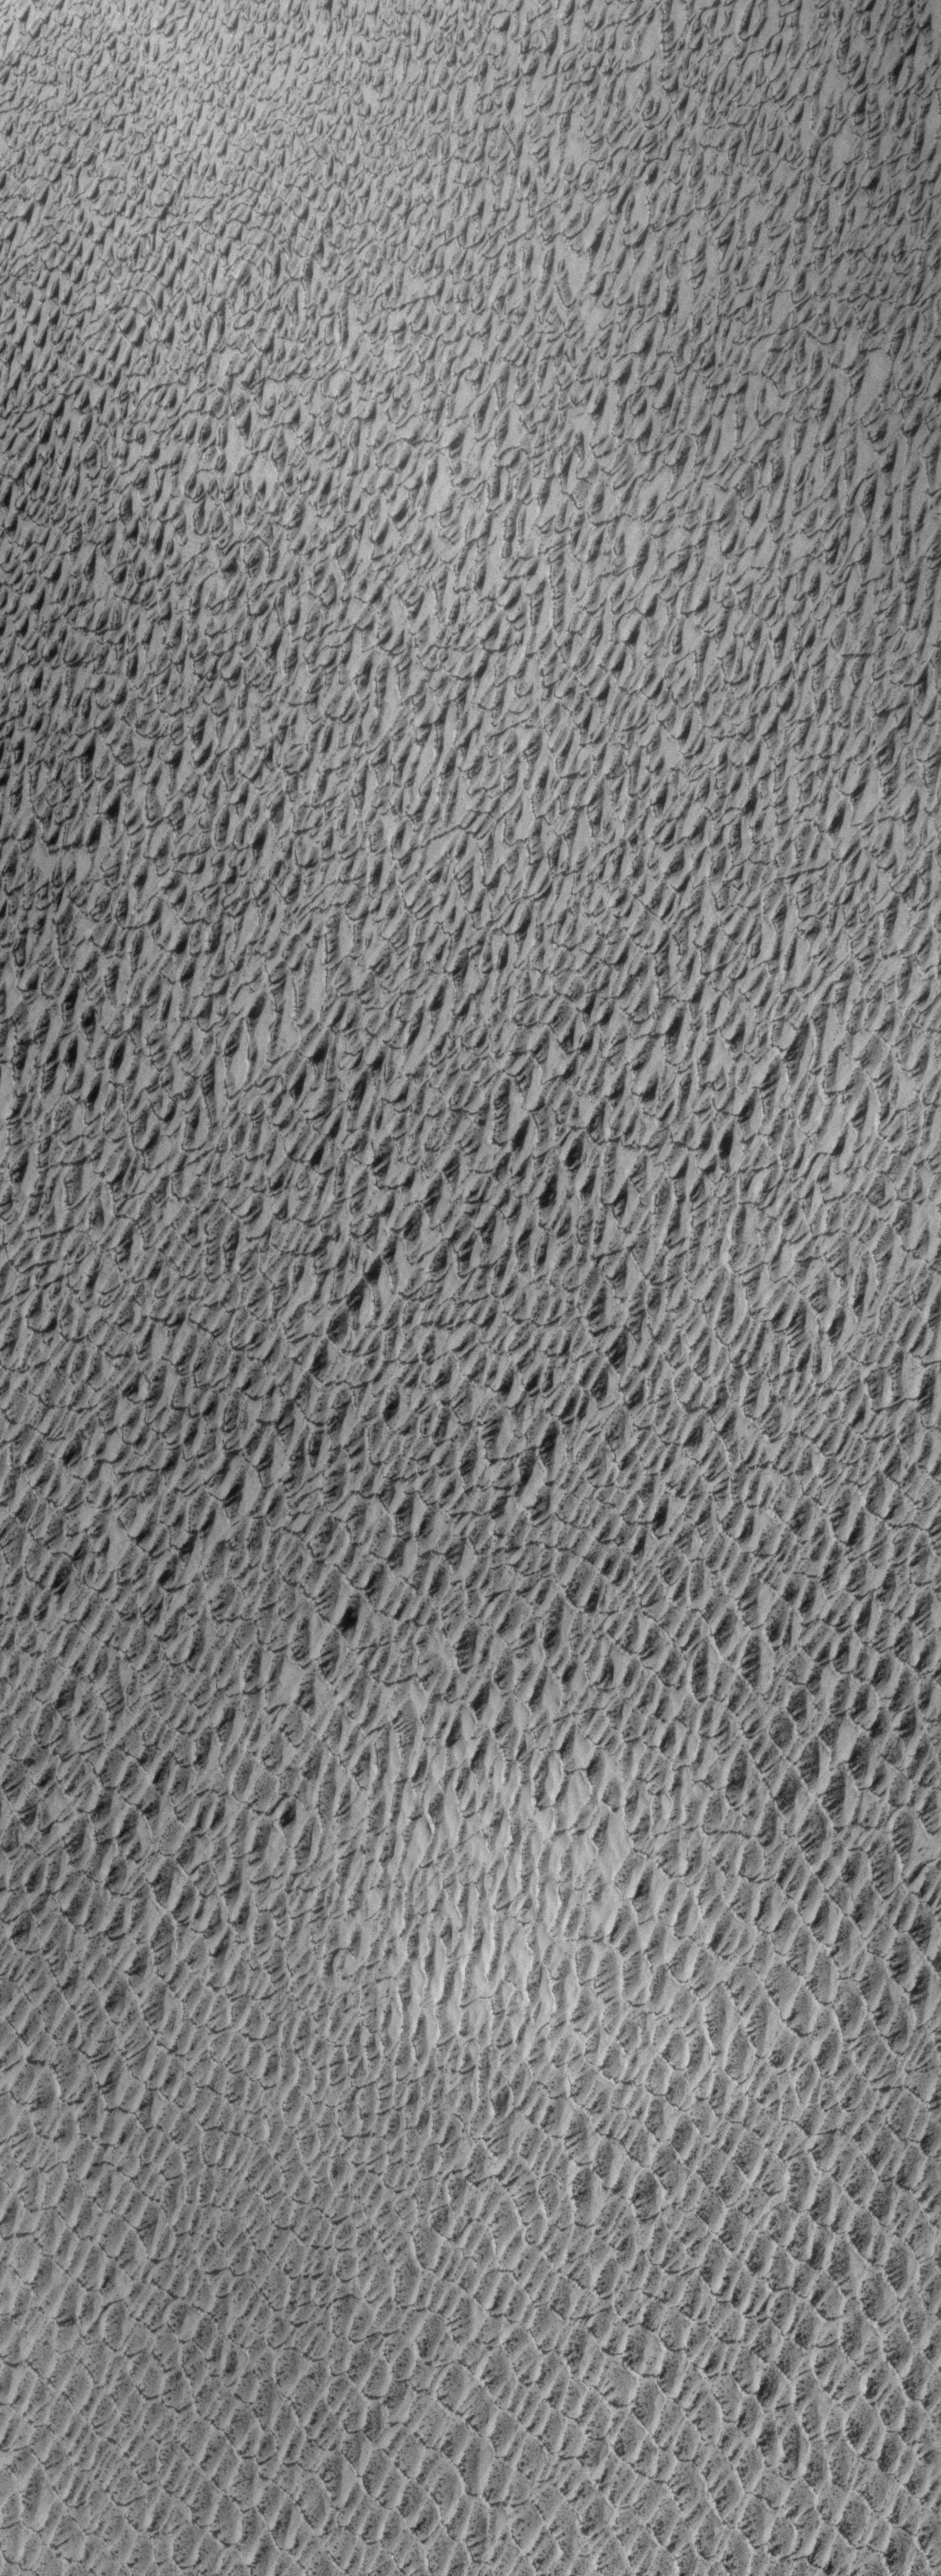

Northern Sand Sea

Our topic for the weeks of April 4 and April 11 is dunes on Mars. We will look at the north polar sand sea and at isolated dune fields at lower latitudes. Sand seas on Earth are often called “ergs,” an Arabic name for dune field. A sand sea differs from a dune field in two ways: 1) a sand sea has a large regional extent, and 2) the individual dunes are large in size and complex in form.

This VIS image was taken at 82 degrees North latitude during Northern spring. The image is completely dominated by dunes. In sand seas, it is very common for a single type of dune to occur, and for a single predominate wind to control the alignment of the dunes.

Image information: VIS instrument. Latitude 82.2, Longitude 152.5 East (207.5 West). 19 meter/pixel resolution.

Note: this THEMIS visual image has not been radiometrically nor geometrically calibrated for this preliminary release. An empirical correction has been performed to remove instrumental effects. A linear shift has been applied in the cross-track and down-track direction to approximate spacecraft and planetary motion. Fully calibrated and geometrically projected images will be released through the Planetary Data System in accordance with Project policies at a later time.

NASA’s Jet Propulsion Laboratory manages the 2001 Mars Odyssey mission for NASA’s Office of Space Science, Washington, D.C. The Thermal Emission Imaging System (THEMIS) was developed by Arizona State University, Tempe, in collaboration with Raytheon Santa Barbara Remote Sensing. The THEMIS investigation is led by Dr. Philip Christensen at Arizona State University. Lockheed Martin Astronautics, Denver, is the prime contractor for the Odyssey project, and developed and built the orbiter. Mission operations are conducted jointly from Lockheed Martin and from JPL, a division of the California Institute of Technology in Pasadena.

Credit: NASA/JPL/Arizona State University